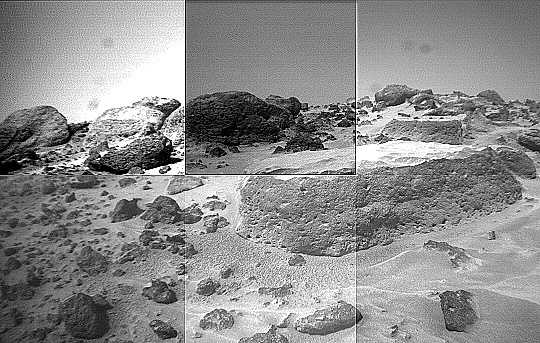

“Flat Top’s” Pitted Surface – Right Eye

This image of the rock “Flat Top” was taken from the right of the Sojourner rover’s front cameras on Sol 42. Pits on the edge of the rock and a fluted surface are clearly visible. The rocks in the left background comprise the “Rock Garden.”

This image and PIA01554 (left eye) make up a stereo pair.

Mars Pathfinder is the second in NASA’s Discovery program of low-cost spacecraft with highly focused science goals. The Jet Propulsion Laboratory, Pasadena, CA, developed and manages the Mars Pathfinder mission for NASA’s Office of Space Science, Washington, D.C. JPL is an operating division of the California Institute of Technology (Caltech).

Photojournal note: Sojourner spent 83 days of a planned seven-day mission exploring the Martian terrain, acquiring images, and taking chemical, atmospheric and other measurements. The final data transmission received from Pathfinder was at 10:23 UTC on September 27, 1997. Although mission managers tried to restore full communications during the following five months, the successful mission was terminated on March 10, 1998.

Credit: NASA/JPL